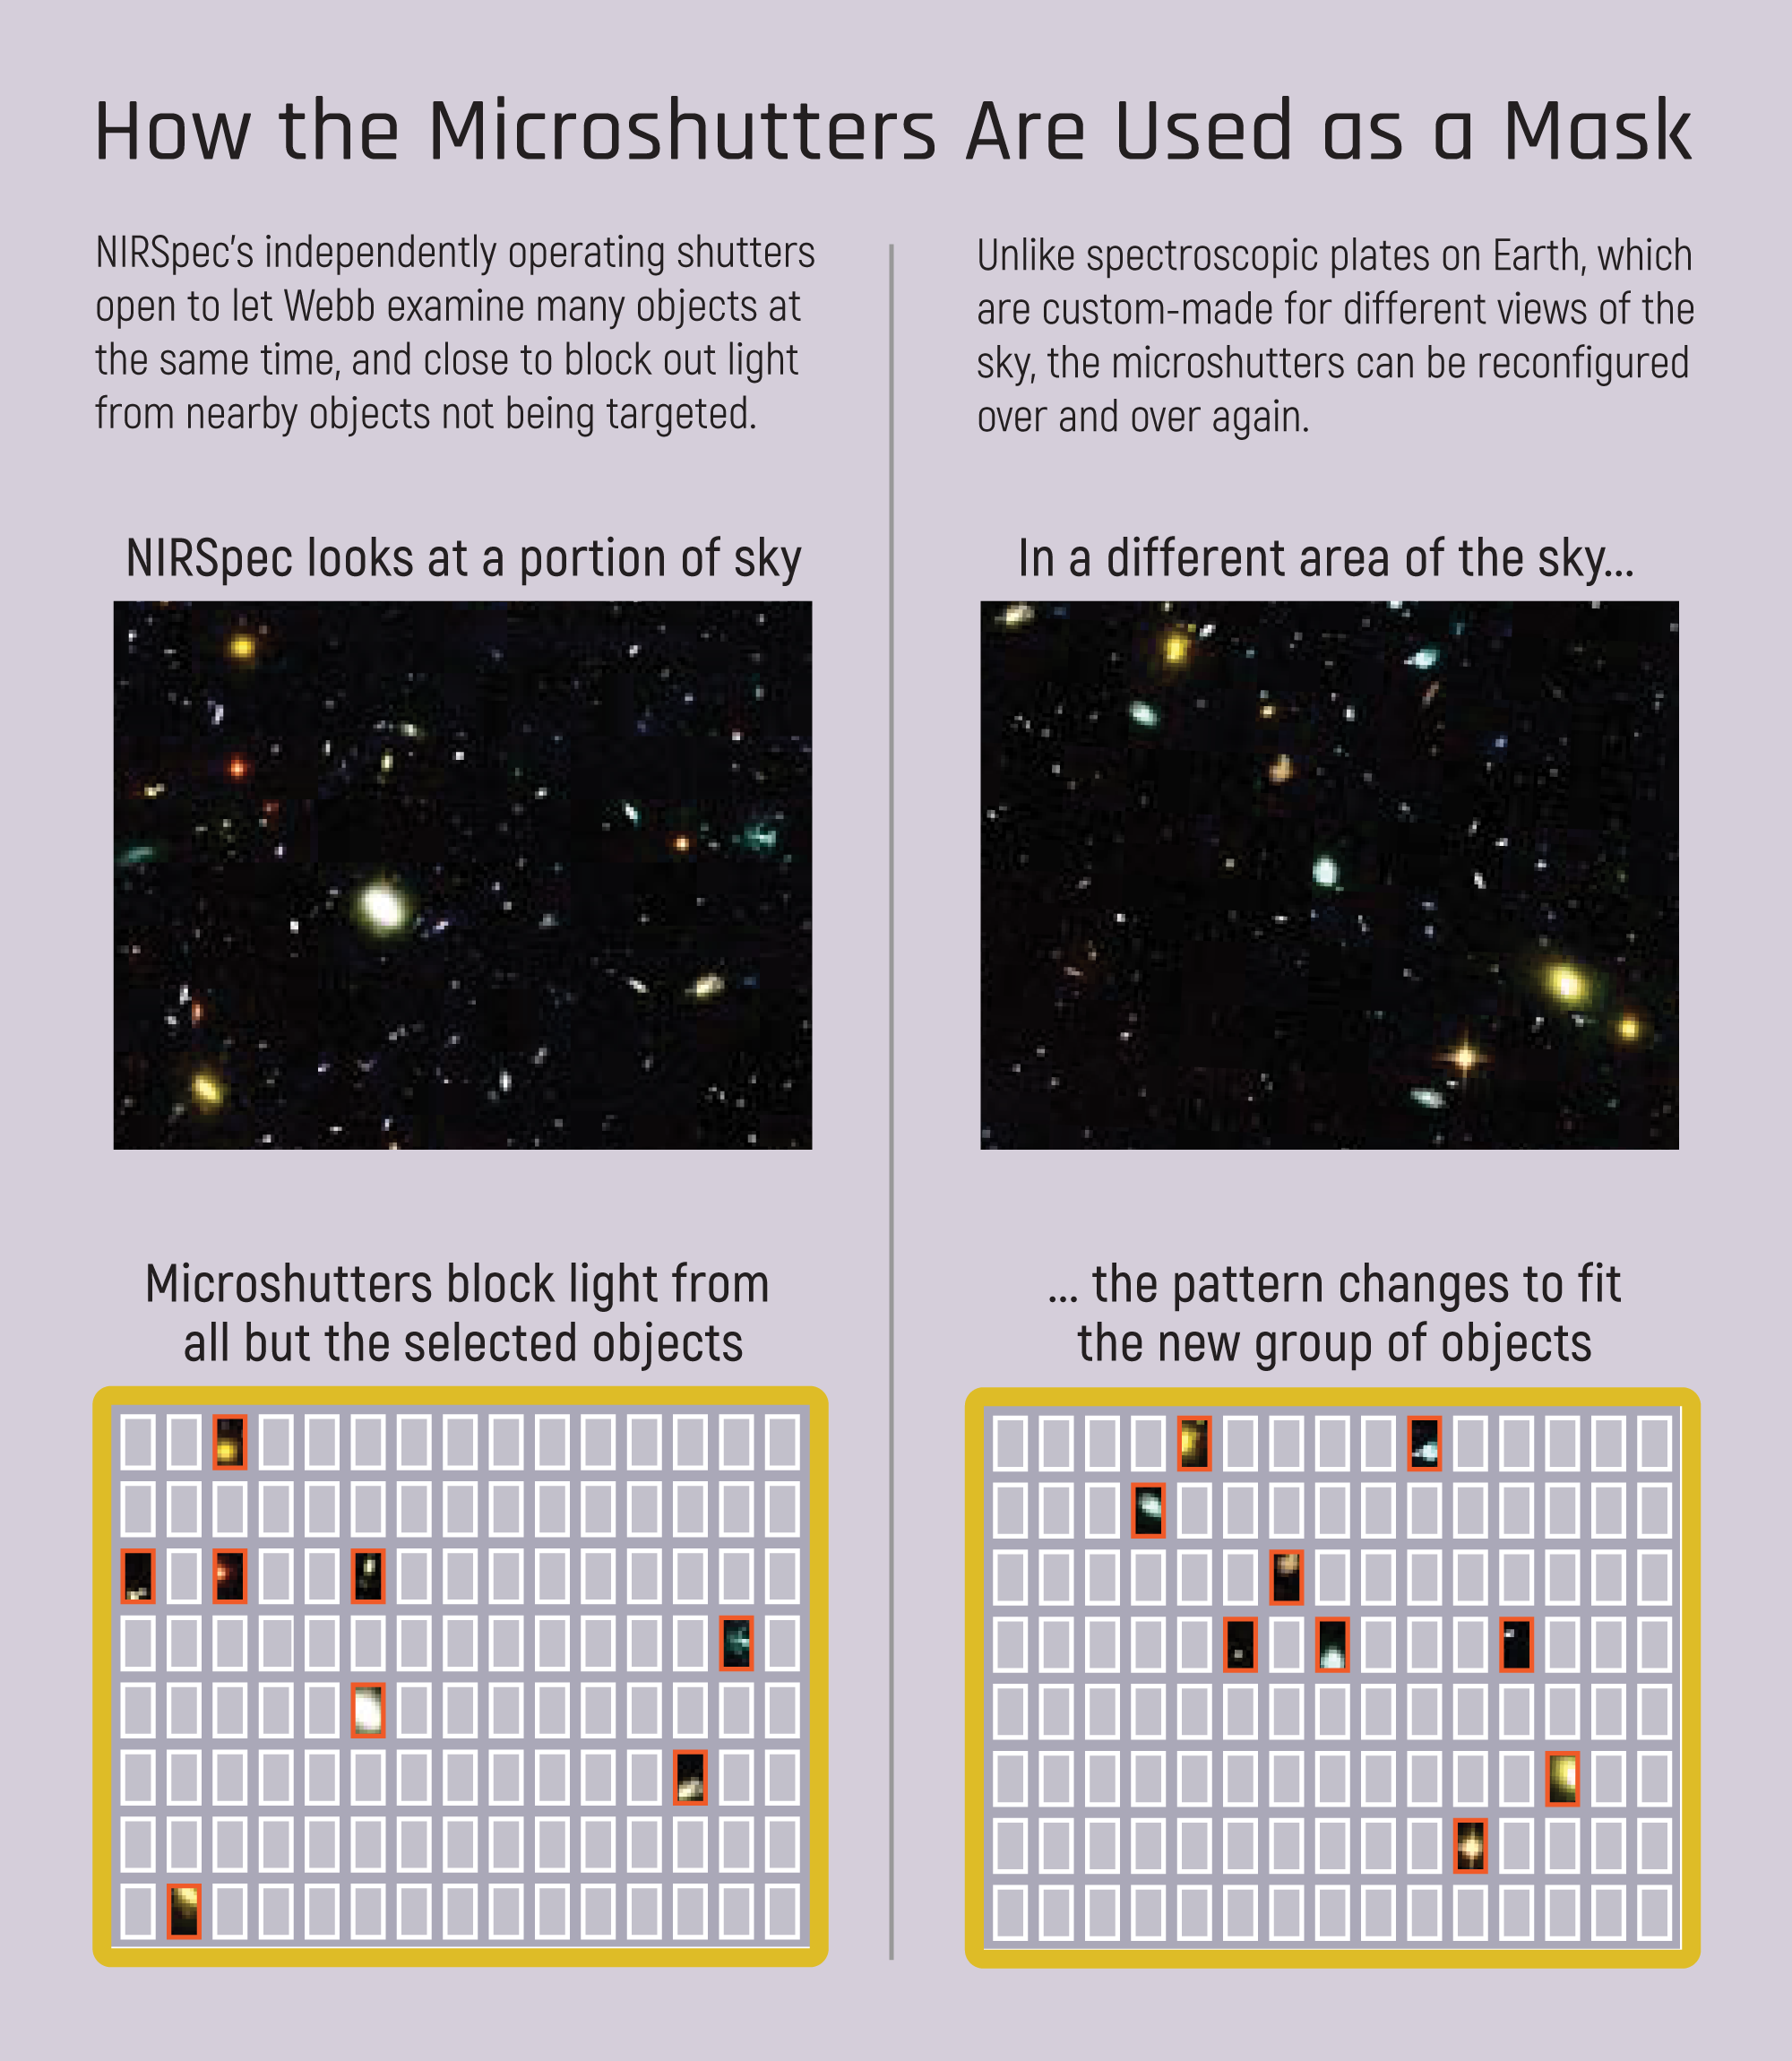

How Microshutters Are Used as a Mask

The microshutters enable Webb to observe multiple targets at once by allowing the light of targeted objects to pass through, and blocking the light from objects astronomers don't wish to study.

Credit: Image: NASA, ESA, CSA, STScI